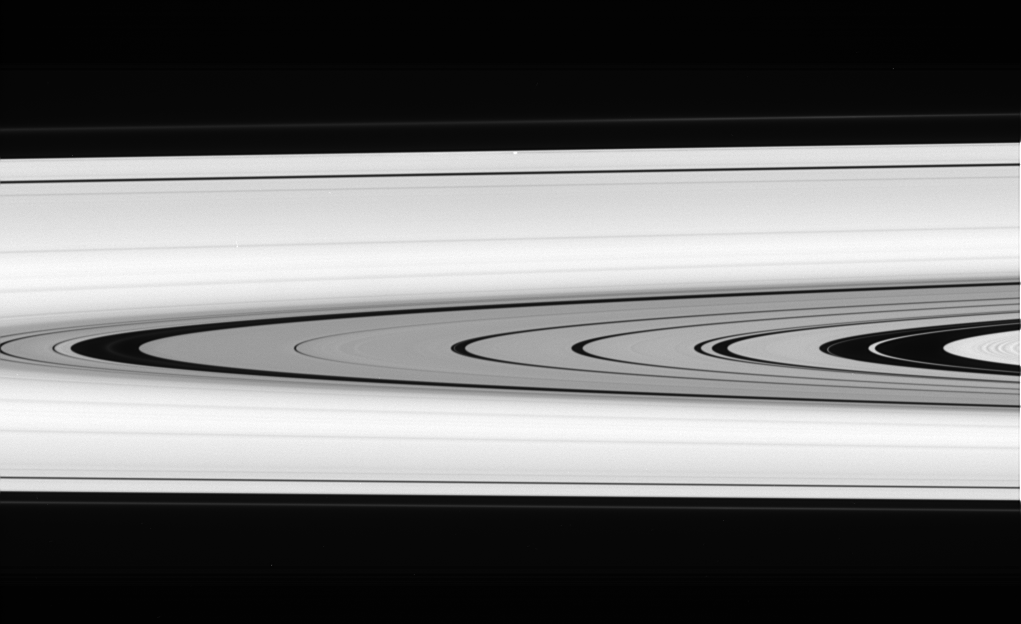

Is That a Moon?

This splendid view offers a detailed look at the faint rings within the Cassini Division as well as a rare glimpse of the Keeler gap moon, Daphnis. The small, ring embedded moon is a bright unresolved speck above center, near the outer edge of the A ring.

Discovered in Cassini images in 2005, Daphnis is a mere 7 kilometers (4 miles) across.

The image was taken in visible light with the Cassini spacecraft narrow-angle camera on March 20, 2006, at a distance of approximately 483,000 kilometers (300,000 miles) from Saturn. The image scale on the sky at the distance of Daphnis is about 2 kilometers (1 mile) per pixel.

The Cassini-Huygens mission is a cooperative project of NASA, the European Space Agency and the Italian Space Agency. The Jet Propulsion Laboratory, a division of the California Institute of Technology in Pasadena, manages the mission for NASA’s Science Mission Directorate, Washington, D.C. The Cassini orbiter and its two onboard cameras were designed, developed and assembled at JPL. The imaging operations center is based at the Space Science Institute in Boulder, Colo.

Credit: NASA/JPL/Space Science Institute